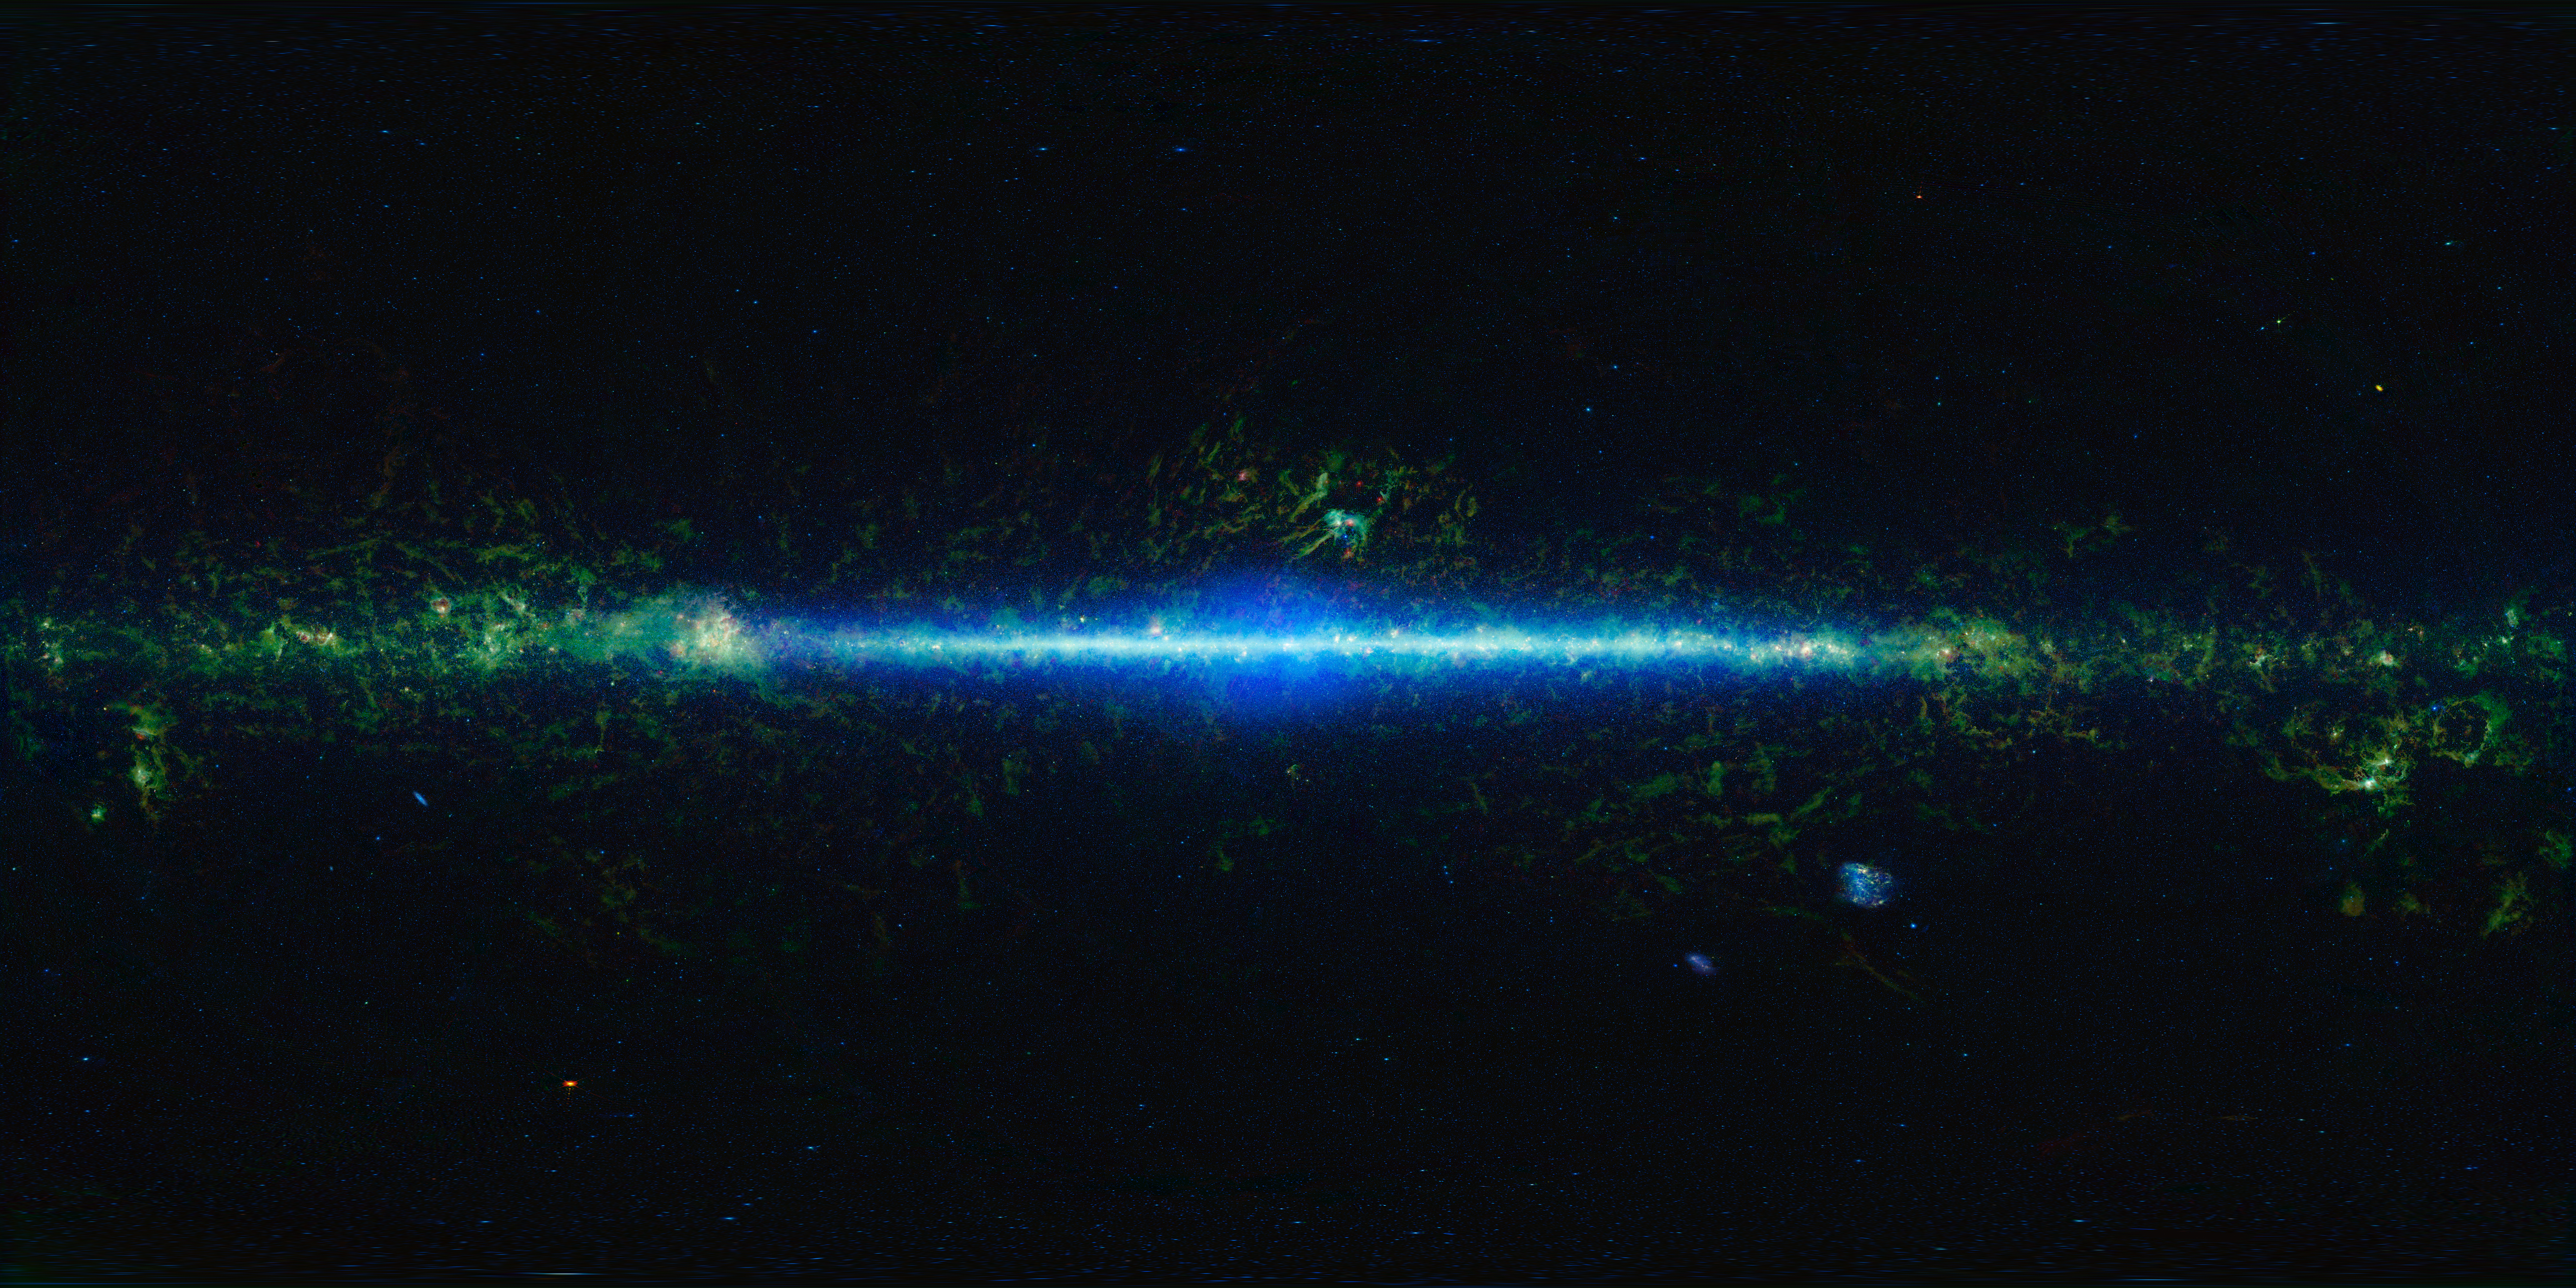

Mapping the Infrared Universe: The Entire WISE Sky — Rectangular Format

This is a mosaic of the images covering the entire sky as observed by the Wide-field Infrared Survey Explorer (WISE), part of its All-Sky Data Release.

The sky can be thought of as a sphere that surrounds us in three dimensions. To make a map of the sky, astronomers project it into two dimensions. Many different methods can be used to project a spherical surface into a 2-D map. The projection used in this image of the sky is called an “equirectangular.” This method projects the sky into a rectangular shape with Cartesian coordinates, this projection is useful for planetariums that may wish to display the image on their domes.

In the mosaic, the Milky Way Galaxy runs horizontally across this map. The Milky Way is shaped like a disk and our solar system is located in that disk about two-thirds of the way out from the center. So we see the Milky Way as a band running through the sky. As we look toward the center of the galaxy, we are looking through more of the disk than when we are looking at large angles away from the center, and you can see a noticeable increase in stars (colored blue-green) toward the center of the image.

There are some artifacts worth noting in the image. For the image atlas, moving objects such as asteroids and comets were removed. However, some slower moving, bright objects did leave behind residuals. Residuals of the planets Saturn, Mars, and Jupiter are visible in this image as bright red spots off the plane of the Galaxy at the 1:00, 2:00 and 7:00 positions, respectively. In addition, at several locations in the image there are small rectangular shaped features that result from the difficulty in matching background levels of individual atlas frames.

Three of the four wavelengths surveyed by WISE were used to create this image. The colors used in this image represent specific wavelengths of infrared light. Cyan (blue-green) represents light emitted predominantly from stars and galaxies at a wavelength of 3.4 microns. Green and red represent light mostly emitted by dust at 12 and 22 microns, respectively.

NASA’s Jet Propulsion Laboratory, Pasadena, Calif., manages, and operated WISE for NASA’s Science Mission Directorate. The spacecraft was put into hibernation mode after it scanned the entire sky twice, completing its main objectives. Edward Wright is the principal investigator and is at UCLA. The mission was selected competitively under NASA’s Explorers Program managed by the agency’s Goddard Space Flight Center in Greenbelt, Md. The science instrument was built by the Space Dynamics Laboratory in Logan, Utah. The spacecraft was built by Ball Aerospace & Technologies Corp. in Boulder, Colo. Science operations and data processing take place at the Infrared Processing and Analysis Center at the California Institute of Technology in Pasadena. Caltech manages JPL for NASA.

Credit: NASA/JPL-Caltech/UCLA